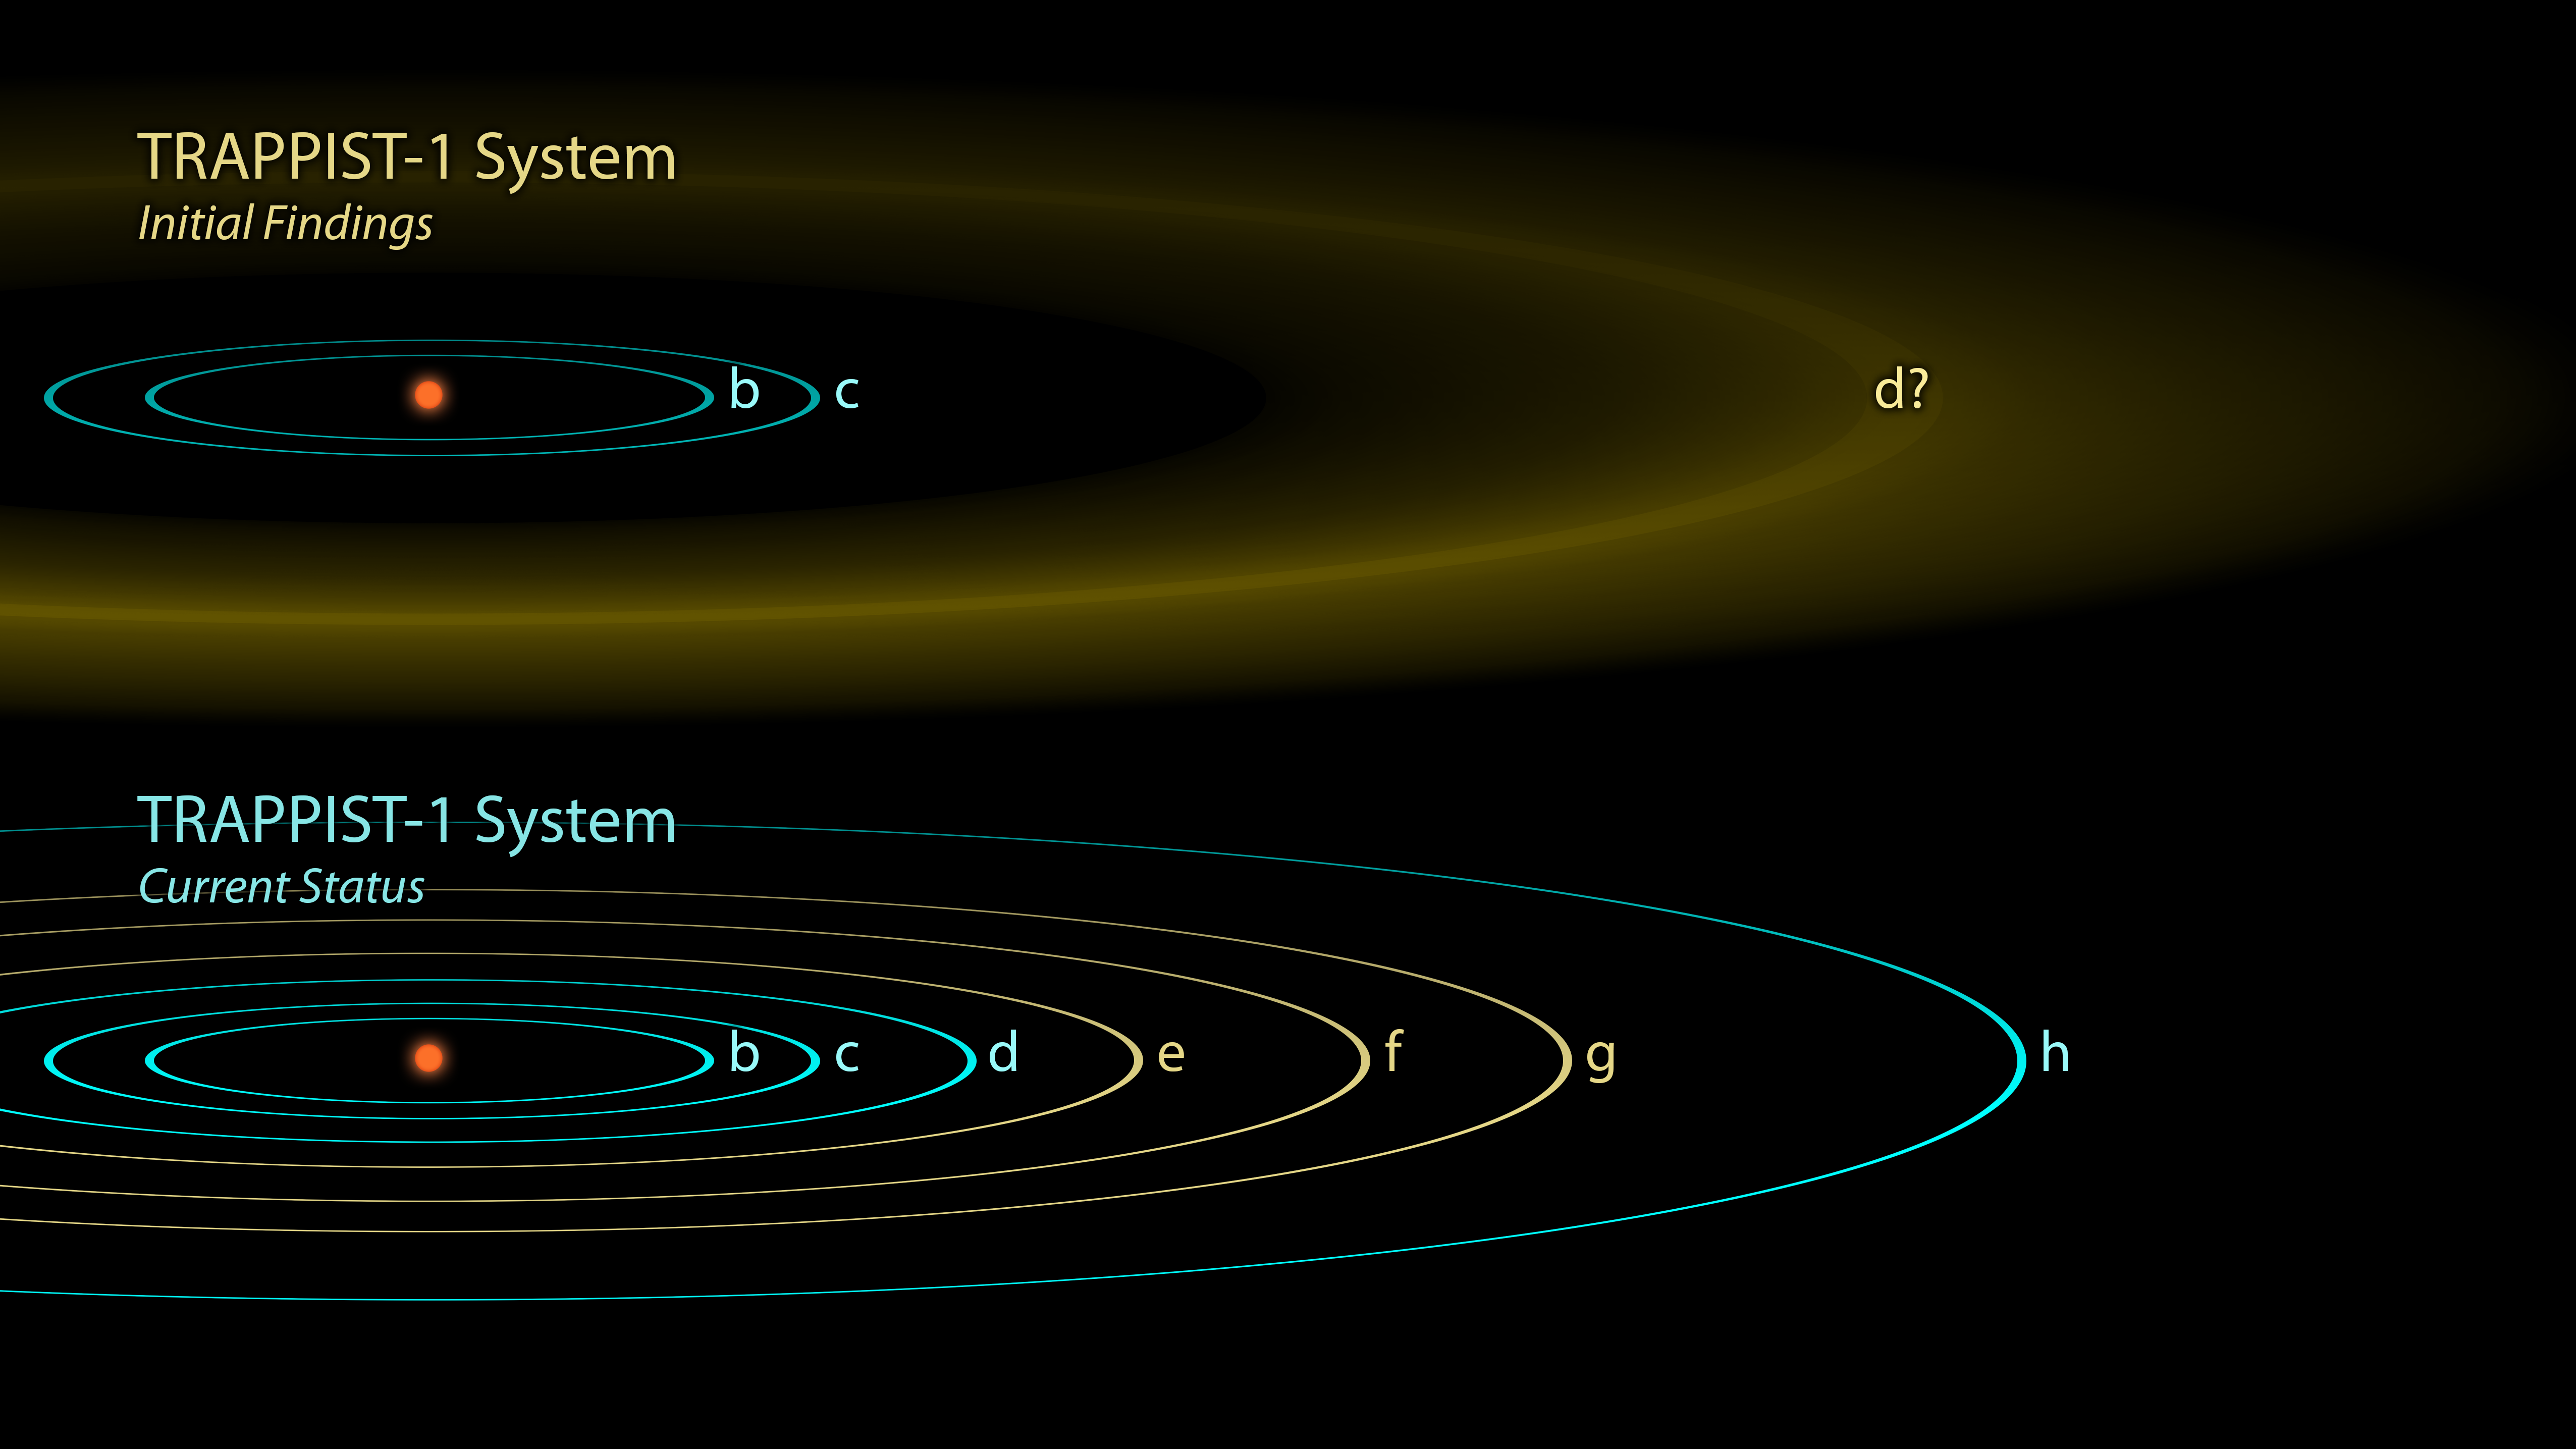

The Discovery of TRAPPIST-1 Planets

The first observations of the TRAPPIST-1 system reported in 2016 revealed three planets orbiting a small, red-dwarf star, though the exact location of the outermost one, was not well-determined (yellow band, top image). Follow-up observations with NASA’s Spitzer Space Telescope, as well as ground-based telescopes, dramatically changed our understanding of this system, revealing a total of seven planets in Earth’s size range. The original TRAPPIST-1d was found to have actually been the mixed-up signals of three other planets e, f, and g (yellow orbits, bottom image), and an entirely new d and h were also added to the system.

NASA’s Jet Propulsion Laboratory, Pasadena, California, manages the Spitzer Space Telescope mission for NASA’s Science Mission Directorate, Washington. Science operations are conducted at the Spitzer Science Center at Caltech, also in Pasadena. Spacecraft operations are based at Lockheed Martin Space Systems Company, Littleton, Colorado. Data are archived at the Infrared Science Archive housed at Caltech/IPAC. Caltech manages JPL for NASA.

Credit: NASA/JPL-Caltech